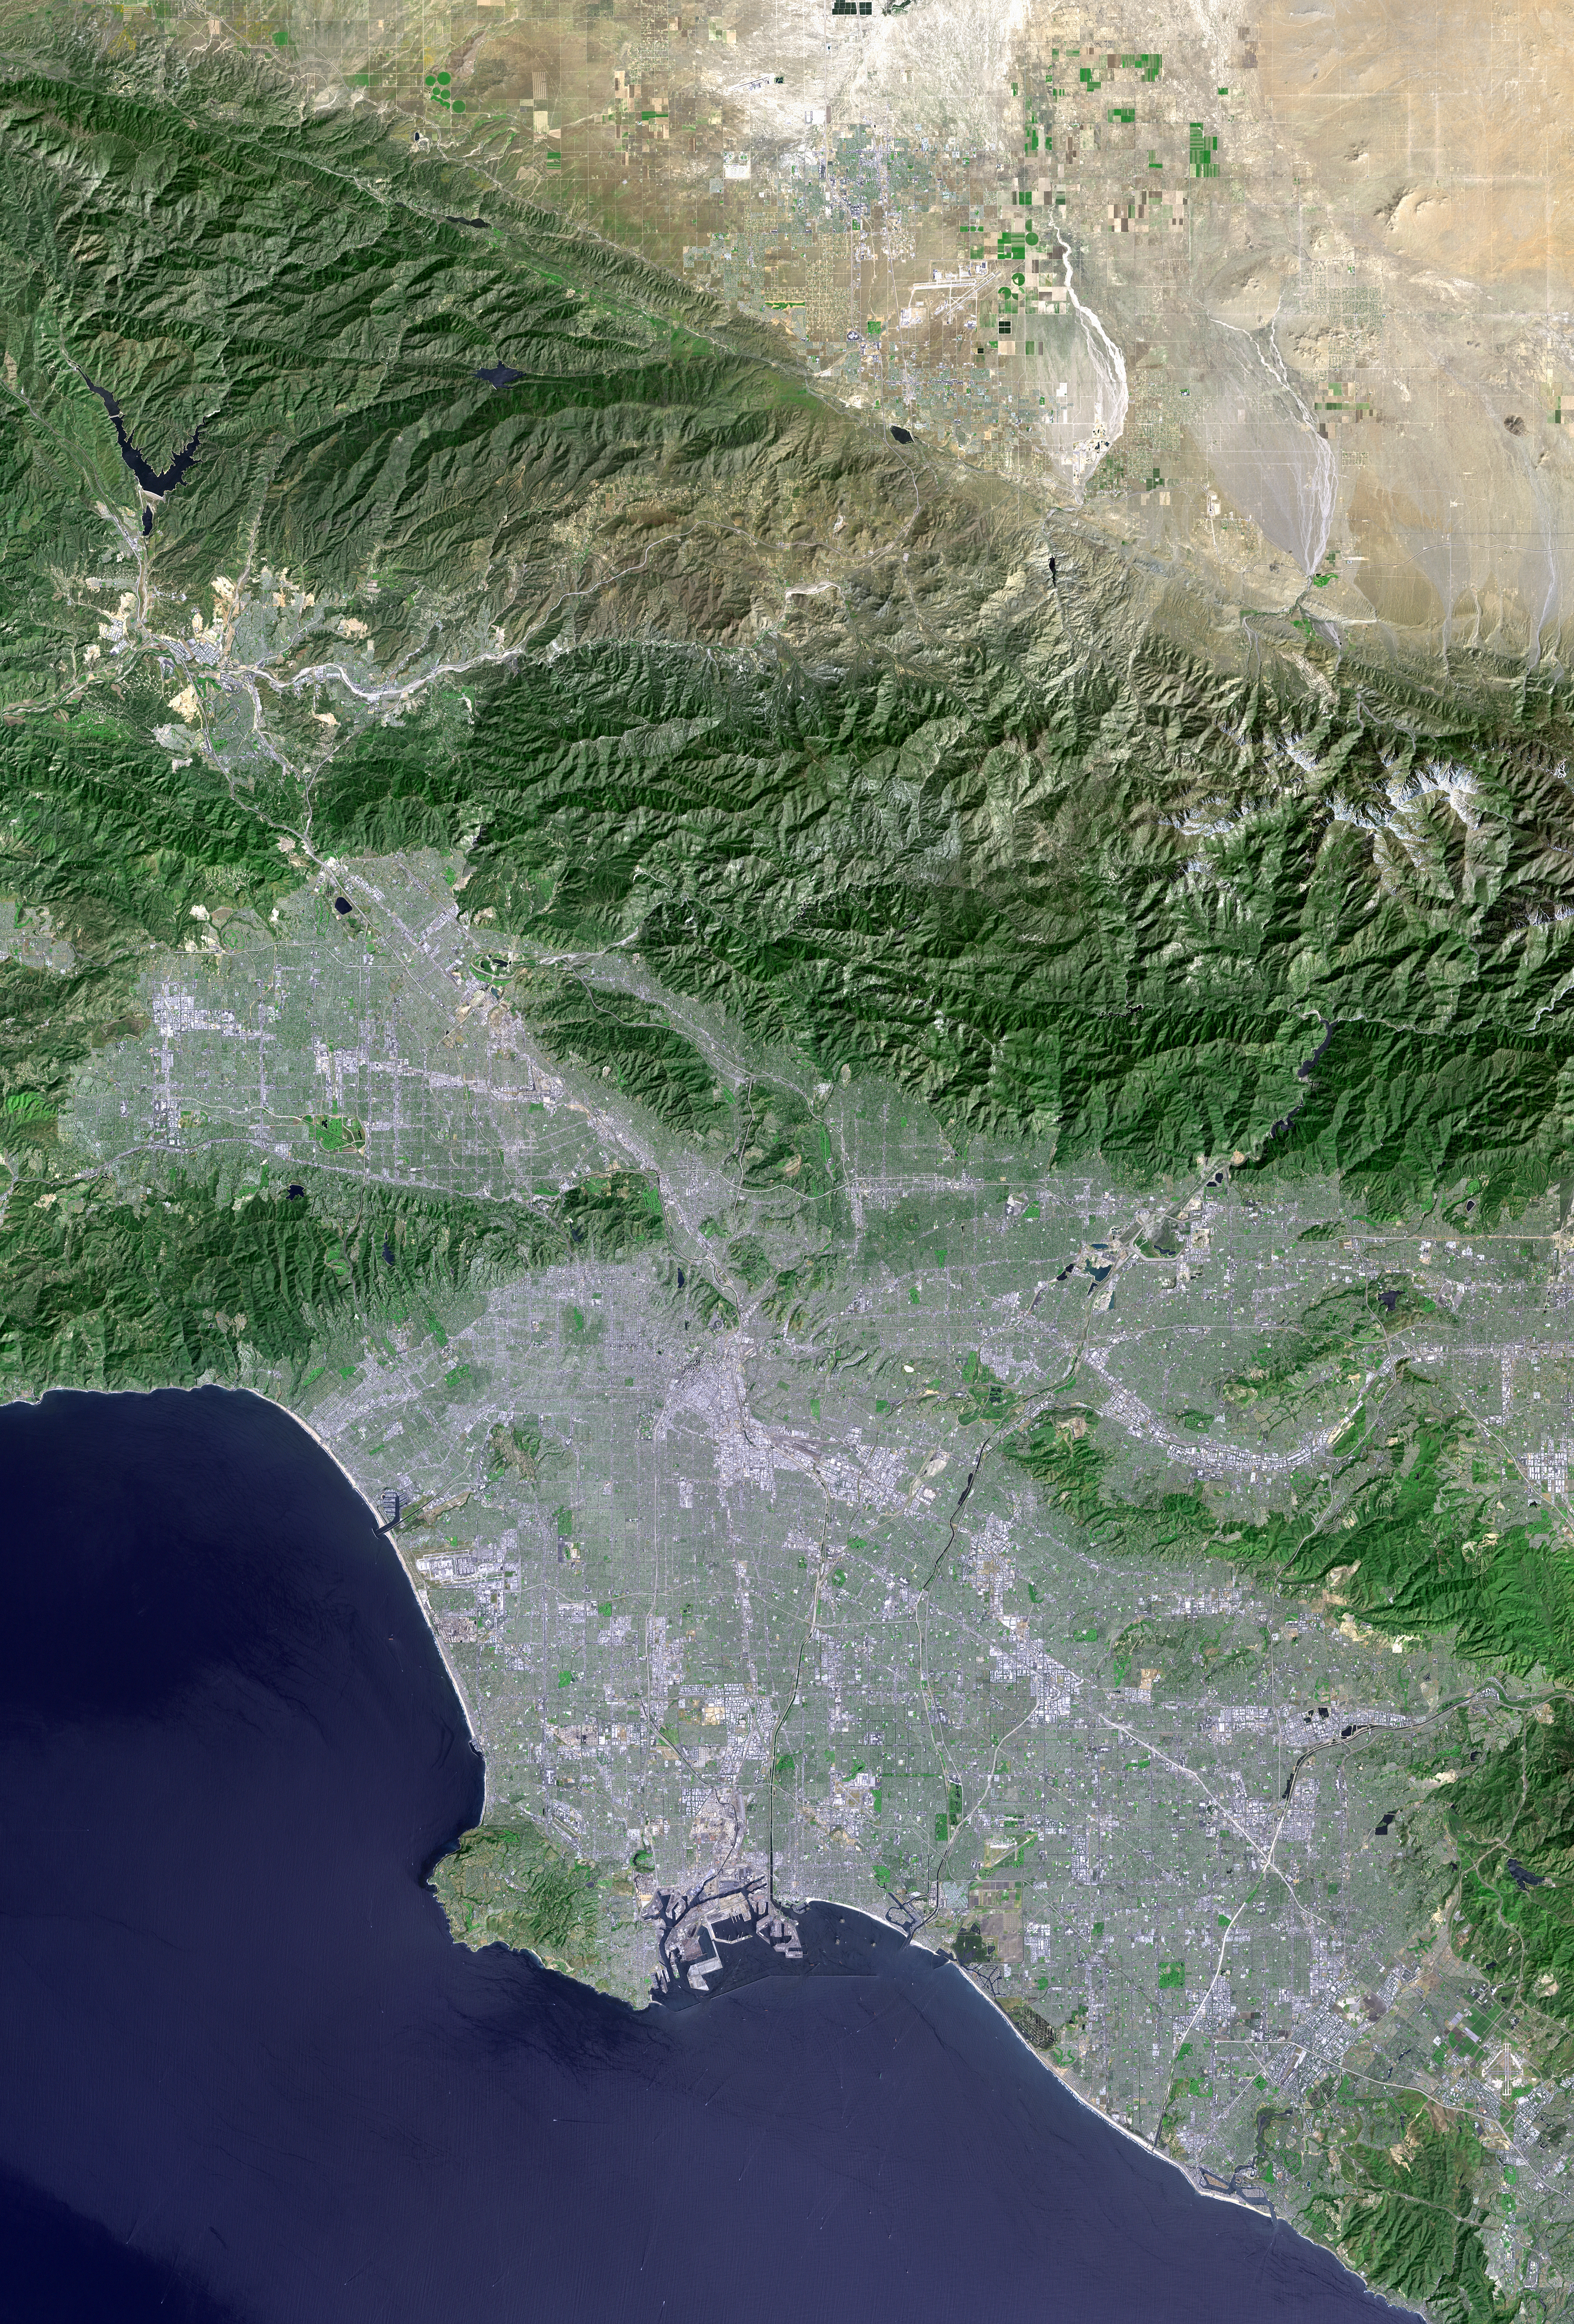

Landsat with SRTM Shaded Relief, Los Angeles and Vicinity from Space

Los Angeles and vicinity seen from space, as viewed by the Landsat 7 satellite from an altitude of 437 miles on May 4, 2001. North is at the top. Topographic shading has been enhanced using an elevation data set acquired by the Space Shuttle Endeavour in February 2000. Downtown Los Angeles is just south of the image center, with L.A. and Long Beach harbors to the south, Santa Monica Bay to the west, San Fernando Valley to the northwest, San Gabriel Valley to the east, and Orange County to the southeast. The San Andreas fault forms the straight diagonal mountain front bordering the Mojave Desert at the top of the image. At full resolution, features on the ground as small as 15 meters (49 feet) across can be distinguished, including street patterns and large buildings, as well as boats and their wakes on the ocean. More than ten million people live within this scene.

This image was generated by first geographically matching the Landsat scene to a Shuttle Radar Topography Mission (SRTM) elevation model. A measure of topographic slope along a southeast-northwest trend was then calculated, such that southeast facing slopes appear bright and northwest facing slopes appear dark. This slope image was then added to the enhanced Landsat scene in order to intensify the appearance of topography. Topographic shading was subtle in the original Landsat scene due to the fairly high sun angle (63 degrees above the horizon) during the satellite overflight in late morning of a mid-Spring day.

Landsat has been providing visible and infrared views of the Earth since 1972. SRTM elevation data matches the 30-meter (98-foot) resolution of most Landsat images and helps in analyzing the large and growing Landsat image archive, managed by the U.S. Geological Survey (USGS).

Elevation data used in this image was acquired by the Shuttle Radar Topography Mission (SRTM) aboard the Space Shuttle Endeavour, launched on Feb. 11, 2000. SRTM used the same radar instrument that comprised the Spaceborne Imaging Radar-C/X-Band Synthetic Aperture Radar (SIR-C/X-SAR) that flew twice on the Space Shuttle Endeavour in 1994. SRTM was designed to collect 3-D measurements of the Earth’s surface. To collect the 3-D data, engineers added a 60-meter (approximately 200-foot) mast, installed additional C-band and X-band antennas, and improved tracking and navigation devices. The mission is a cooperative project between NASA, the National Imagery and Mapping Agency (NIMA) of the U.S. Department of Defense and the German and Italian space agencies. It is managed by NASA’s Jet Propulsion Laboratory, Pasadena, Calif., for NASA’s Earth Science Enterprise, Washington, D.C.

Size: 138.8 kilometers (86.1 miles) by 94.0 kilometers (58.3 miles)
Location: 34.1 degrees North latitude, 118.3 degrees West longitude
Orientation: North at top
Image Data: Landsat bands 3, 2+4, 1 as red, green, blue, respectively, with SRTM shaded relief, plus Landsat panchromatic band 8 added for detail.
Original Data Resolution: SRTM 1 arc-second (30 meters or 98 feet), Landsat color 30 meters (98 feet) sharpened with Landsat panchromatic band (15 meters or 49 feet).
Date Acquired: May 4, 2001 (Landsat), February 2000 (SRTM)

Credit: NASA/JPL